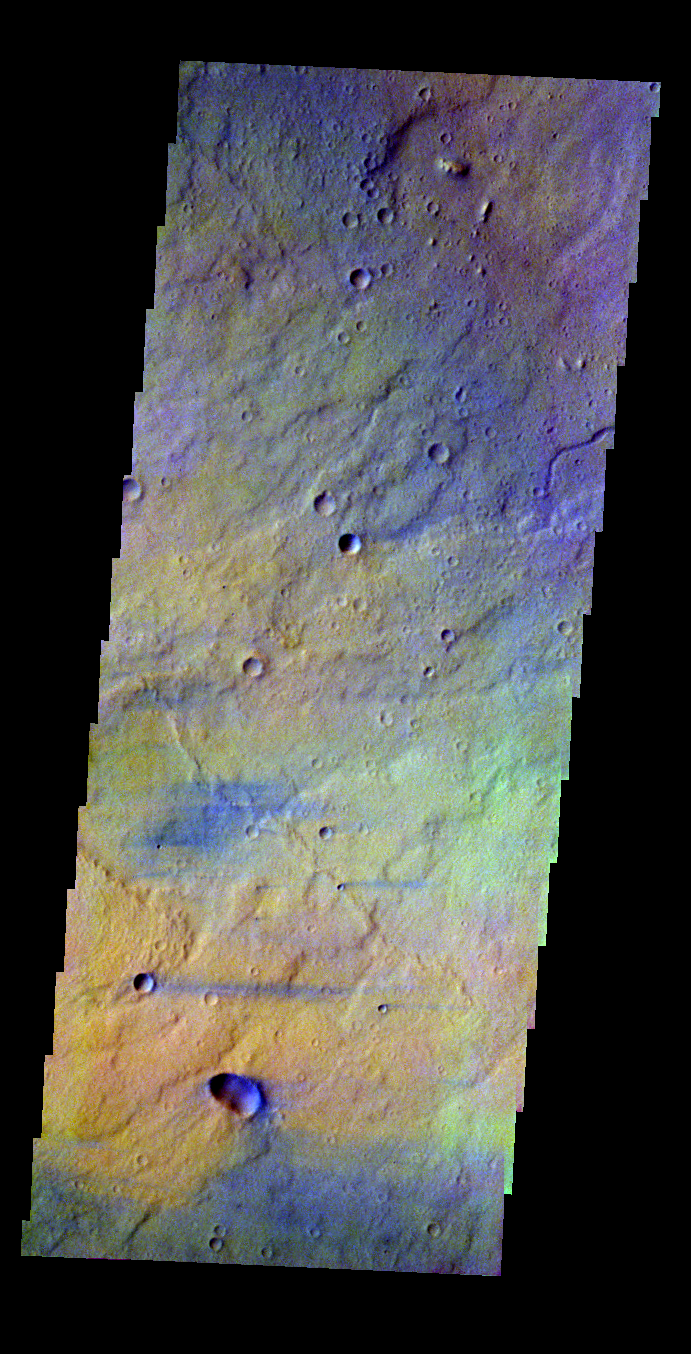

Syrtis Major

Released 18 May 2004

This image of Syrtis Major was acquired August 20, 2002, during northern spring.

The THEMIS VIS camera is capable of capturing color images of the martian surface using its five different color filters. In this mode of operation, the spatial resolution and coverage of the image must be reduced to accommodate the additional data volume produced from the use of multiple filters. To make a color image, three of the five filter images (each in grayscale) are selected. Each is contrast enhanced and then converted to a red, green, or blue intensity image. These three images are then combined to produce a full color, single image. Because the THEMIS color filters don’t span the full range of colors seen by the human eye, a color THEMIS image does not represent true color. Also, because each single-filter image is contrast enhanced before inclusion in the three-color image, the apparent color variation of the scene is exaggerated. Nevertheless, the color variation that does appear is representative of some change in color, however subtle, in the actual scene. Note that the long edges of THEMIS color images typically contain color artifacts that do not represent surface variation.

Image information: VIS instrument. Latitude 12.8, Longitude 79.5 East (280.5 West). 38 meter/pixel resolution.

Note: this THEMIS visual image has not been radiometrically nor geometrically calibrated for this preliminary release. An empirical correction has been performed to remove instrumental effects. A linear shift has been applied in the cross-track and down-track direction to approximate spacecraft and planetary motion. Fully calibrated and geometrically projected images will be released through the Planetary Data System in accordance with Project policies at a later time.

NASA’s Jet Propulsion Laboratory manages the 2001 Mars Odyssey mission for NASA’s Office of Space Science, Washington, D.C. The Thermal Emission Imaging System (THEMIS) was developed by Arizona State University, Tempe, in collaboration with Raytheon Santa Barbara Remote Sensing. The THEMIS investigation is led by Dr. Philip Christensen at Arizona State University. Lockheed Martin Astronautics, Denver, is the prime contractor for the Odyssey project, and developed and built the orbiter. Mission operations are conducted jointly from Lockheed Martin and from JPL, a division of the California Institute of Technology in Pasadena.

Credit: NASA/JPL/Arizona State University